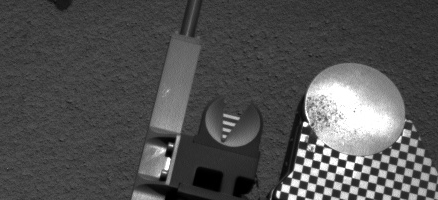

Scooped Material on Rover’s Observation Tray

Sample material from the fourth scoop of Martian soil collected by NASA’s Mars rover Curiosity is on the rover’s observation tray in this image taken during the mission’s 78th Martian day, or sol, (Oct. 24, 2012) by Curiosity’s left Navigation Camera.

The tray is 3 inches (7.8 centimeters) in diameter.

JPL manages the Mars Science Laboratory/Curiosity for NASA’s Science Mission Directorate in Washington. The rover was designed, developed and assembled at JPL, a division of the California Institute of Technology in Pasadena.

Credit: NASA/JPL-Caltech